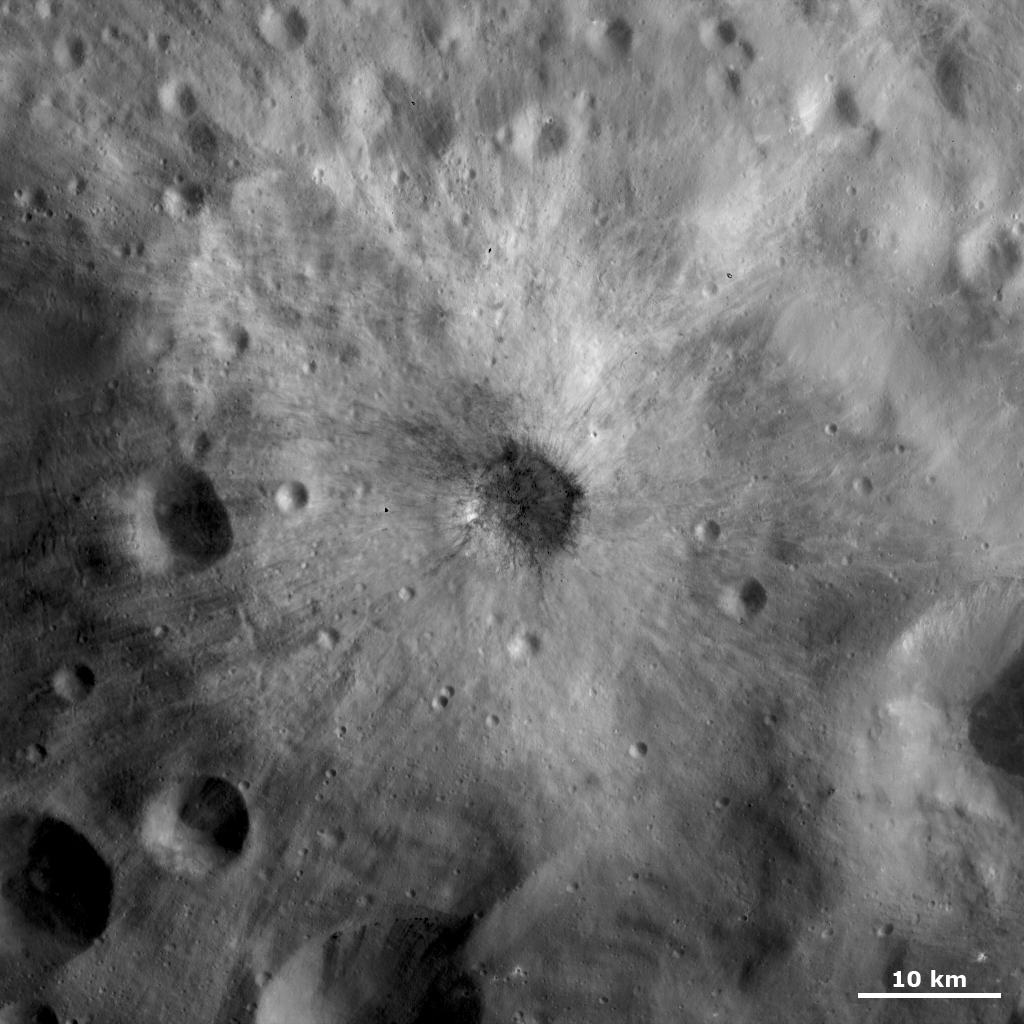

Crater with Dark and Bright Ejecta

This Dawn FC (framing camera) image is centered on a small, young, fresh crater with bright and dark ejecta rays extending from it. This image is a brightness image, which is taken directly through the clear filter of the FC, and shows the brightness and darkness of the surface. This crater is approximately 5km wide and its ejecta extends for up to 15 kilometers (9 miles). The ejecta rays outside of the crater are mostly bright. The dark ejecta rays mostly slump into the center of the crater, but there are some dark rays that extend for a few kilometers outside of the crater rim. This combination of bright and dark ejecta rays give the crater an impressively mottled appearance. There is dark and bright material located across Vesta but it is unusual to have a crater with both bright and dark ejecta rays.

These image is located in Vesta’s Tuccia quadrangle and the center of the image is 26.6 degrees south latitude, 220.4 degrees east longitude. NASA’s Dawn spacecraft obtained this image with its framing camera on Oct. 22, 2011. This image was taken through the camera’s clear filter. The distance to the surface of Vesta is 700 kilometers (435 miles) and the image has a resolution of about 70 meters (230 feet) per pixel. This image was acquired during the HAMO (high-altitude mapping orbit) phase of the mission.

The Dawn mission to Vesta and Ceres is managed by NASA’s Jet Propulsion Laboratory, a division of the California Institute of Technology in Pasadena, for NASA’s Science Mission Directorate, Washington. UCLA is responsible for overall Dawn mission science. The Dawn framing cameras have been developed and built under the leadership of the Max Planck Institute for Solar System Research, Katlenburg-Lindau, Germany, with significant contributions by DLR German Aerospace Center, Institute of Planetary Research, Berlin, and in coordination with the Institute of Computer and Communication Network Engineering, Braunschweig. The framing camera project is funded by the Max Planck Society, DLR, and NASA/JPL.

Credit: NASA/JPL-Caltech/UCLA/MPS/DLR/IDA